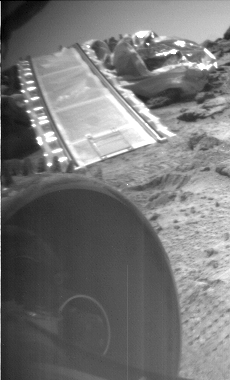

Rover Does a Wheelie

During a soil mechanics experiment, the rover does a wheelie, lifting its front left wheel into the air.

Photojournal note: Sojourner spent 83 days of a planned seven-day mission exploring the Martian terrain, acquiring images, and taking chemical, atmospheric and other measurements. The final data transmission received from Pathfinder was at 10:23 UTC on September 27, 1997. Although mission managers tried to restore full communications during the following five months, the successful mission was terminated on March 10, 1998.

Credit: NASA/JPL/Caltech